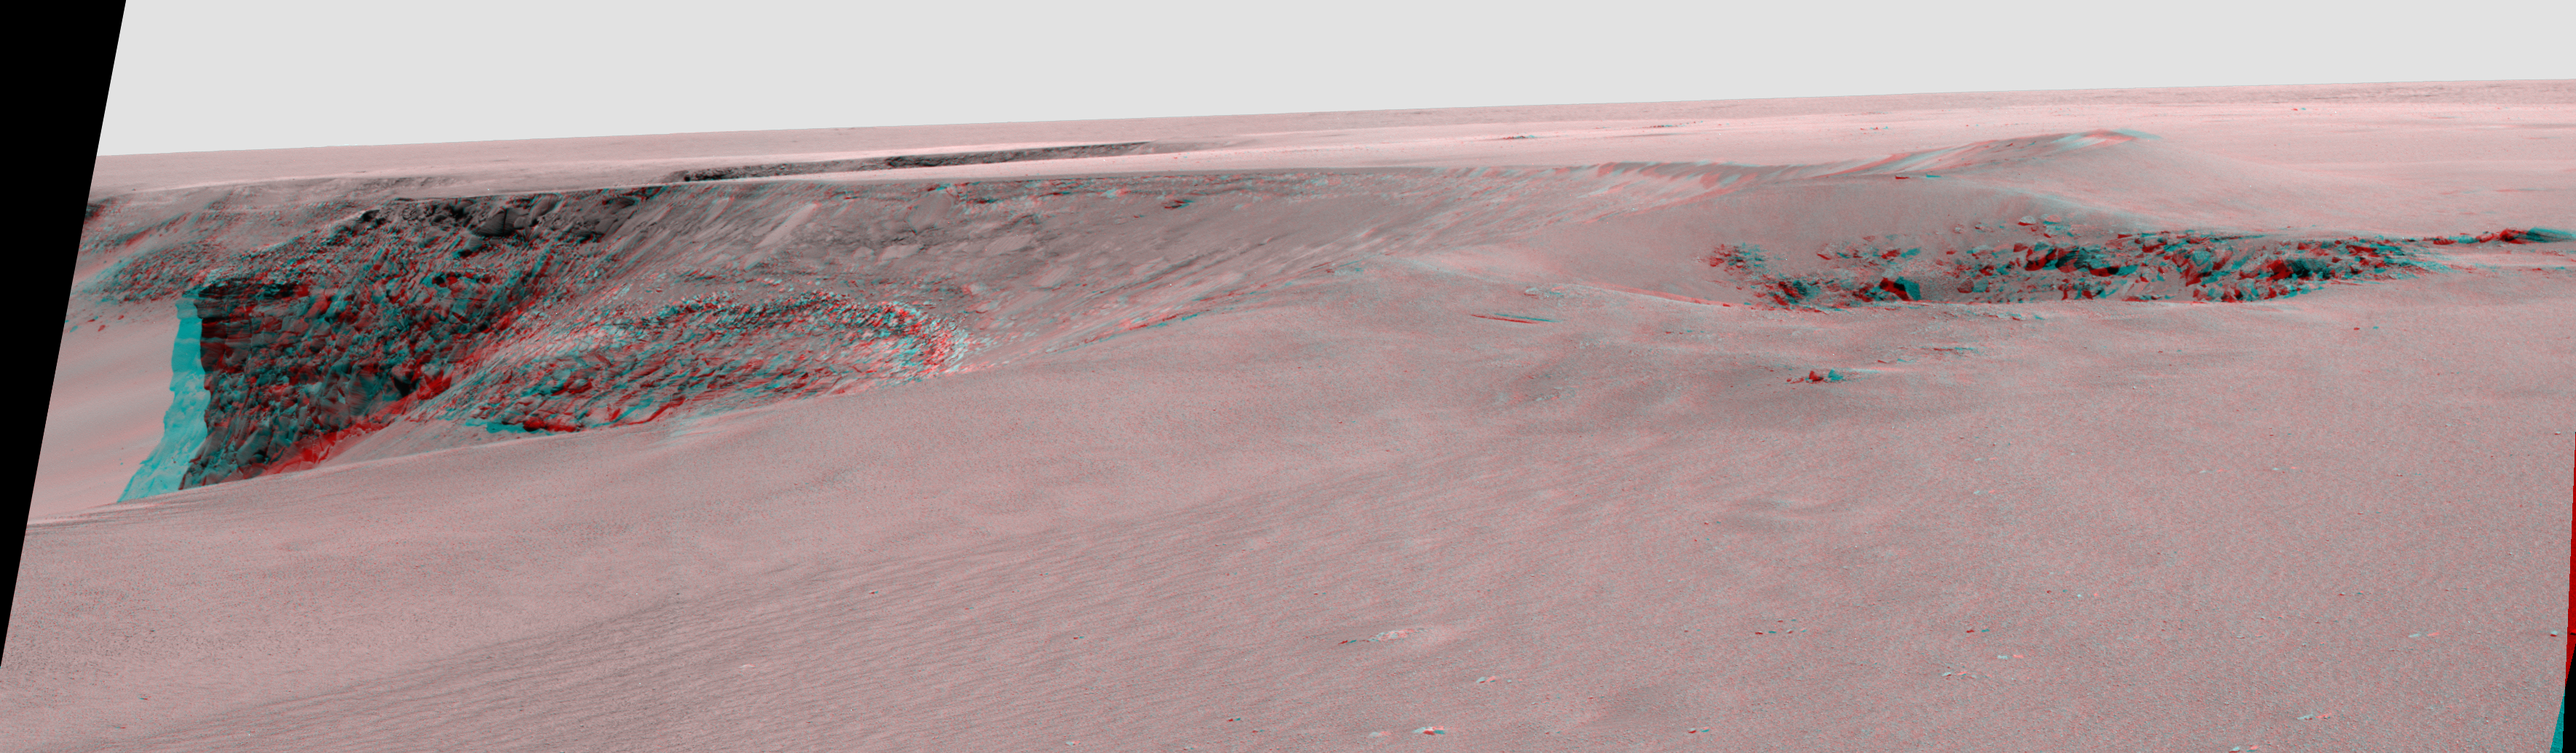

Layers of ‘Cabo Frio’ in ‘Victoria Crater’ (Stereo)

This view of “Victoria crater” is looking southeast from “Duck Bay” towards the dramatic promontory called “Cabo Frio.” The small crater in the right foreground, informally known as “Sputnik,” is about 20 meters (about 65 feet) away from the rover, the tip of the spectacular, layered, Cabo Frio promontory itself is about 200 meters (about 650 feet) away from the rover, and the exposed rock layers are about 15 meters (about 50 feet) tall. This is a red-blue stereo anaglyph generated from images taken by the panoramic camera (Pancam) on NASA’s Mars Exploration Rover Opportunity during the rover’s 952nd sol, or Martian day, (Sept. 28, 2006) using the camera’s 430-nanometer filters.

Credit: NASA/JPL/Cornell